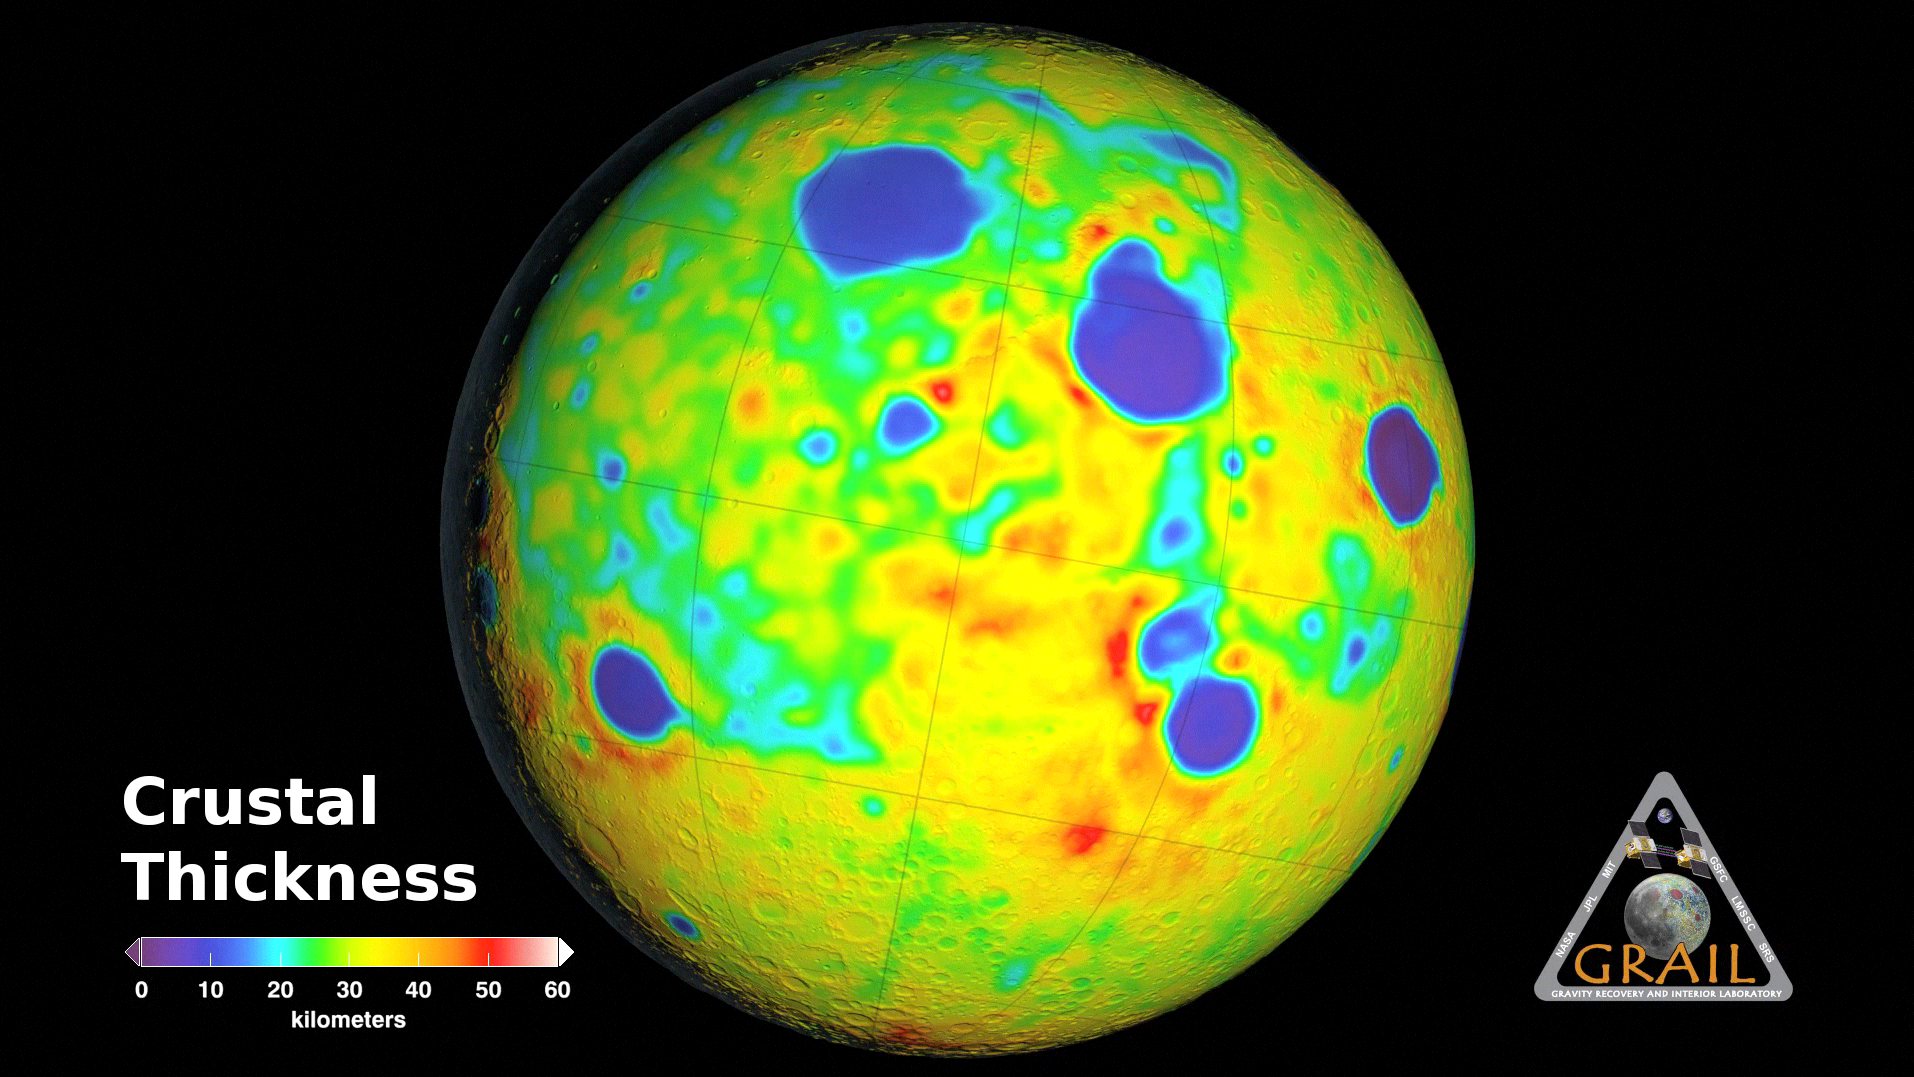

Map of Moon’s Crust

This animation depicting the crustal thickness of the moon was derived using gravity data from NASA’s GRAIL mission and topography data from NASA’s Lunar Reconnaissance Orbiter. The measurements match those found via seismic data at the NASA Apollo mission 12 and 14 landing sites, where crustal thickness is 19 miles (30 kilometers). There is a minimum crustal thickness less than 0.6 mile (1 kilometer) within the nearside Crisium and far side Moscoviense impact basins. The average thickness of the crust is 21 miles (34 kilometers), which is almost 12 miles (20 kilometers) thinner than values from previous studies.

This animation starts on the nearside hemisphere and then rotates to show the entire moon. Regions of crustal thinning in blue are associated with several large impact basins several hundreds of kilometer in diameter. The far side differs from the near side by having a higher than average crustal thickness (in red).

NASA’s Jet Propulsion Laboratory in Pasadena, Calif., manages the GRAIL mission for NASA’s Science Mission Directorate in Washington. The Massachusetts Institute of Technology, Cambridge, is home to the mission’s principal investigator, Maria Zuber. GRAIL is part of the Discovery Program managed at NASA’s Marshall Space Flight Center in Huntsville, Ala. Lockheed Martin Space Systems in Denver built the spacecraft. The California Institute of Technology in Pasadena manages JPL for NASA.

Credit: NASA/JPL-Caltech/MIT/GSFC